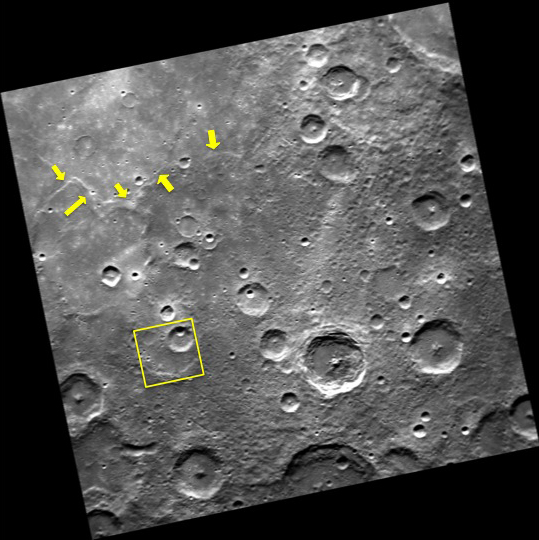

Three Craters in One

Within the yellow box, three unnamed craters are stacked one upon another. The rim of the largest of the three is partially obscured, and the crater floor appears filled in, likely due to flooding by volcanism. Superposed on this crater is another younger crater, which has also been impacted by an even younger crater. To the north of the craters, a long scarp (yellow arrows) cuts across the region.

This image was acquired as part of MDIS’s high-resolution surface morphology base map. The surface morphology base map covers more than 99% of Mercury’s surface with an average resolution of 200 meters/pixel. Images acquired for the surface morphology base map typically are obtained at off-vertical Sun angles (i.e., high incidence angles) and have visible shadows so as to reveal clearly the topographic form of geologic features.

Date acquired: March 30, 2011
Image Mission Elapsed Time (MET): 209960906
Image ID: 67407
Instrument: Narrow Angle Camera (NAC) of the Mercury Dual Imaging System (MDIS)
Center Latitude: -63.00°
Center Longitude: 5.11° E
Resolution: 387 meters/pixel
Scale: The yellow box is ~60.5 km (37.6 mi) wide.
Incidence Angle: 63.5°
Emission Angle: 1.9°
Phase Angle: 61.8°

The MESSENGER spacecraft is the first ever to orbit the planet Mercury, and the spacecraft’s seven scientific instruments and radio science investigation are unraveling the history and evolution of the Solar System’s innermost planet. MESSENGER acquired over 150,000 images and extensive other data sets. MESSENGER is capable of continuing orbital operations until early 2015.

For information regarding the use of images, see the MESSENGER image use policy.

Credit: NASA/Johns Hopkins University Applied Physics Laboratory/Carnegie Institution of Washington